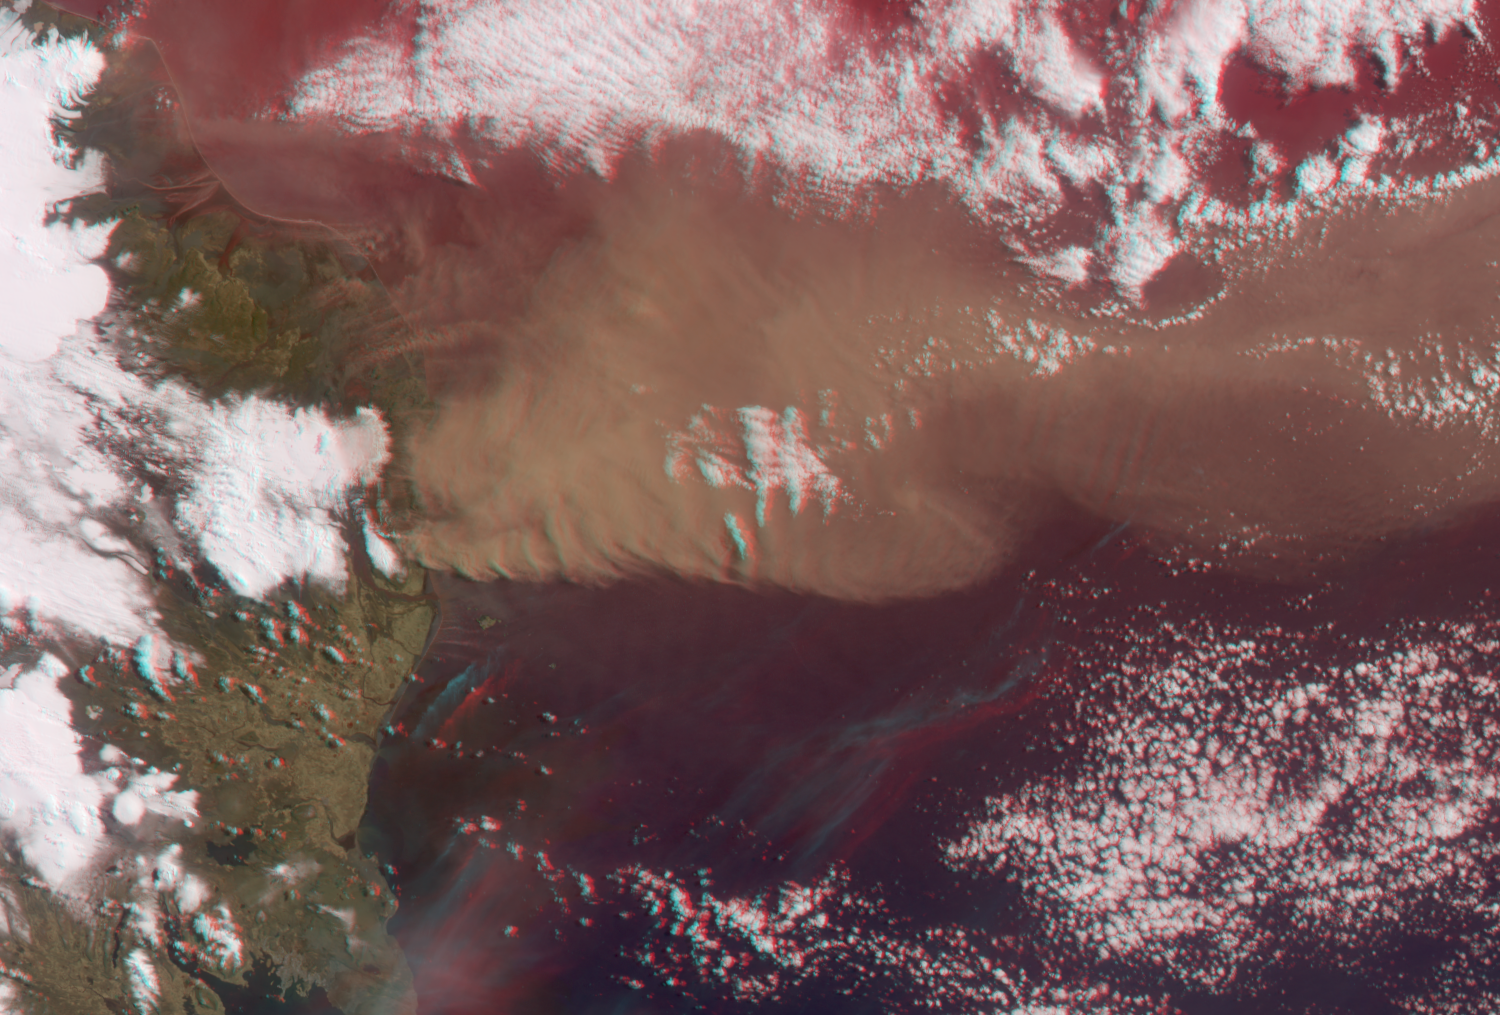

Heights of the Eyjafjallajökull Eruption Plume – April 19, 2010 (Anaglyph)

NASA’s Terra satellite flew directly over Iceland on April 19, 2010, allowing the Multi-angle Imaging SpectroRadiometer (MISR) instrument to capture this stereo anaglyph generated from the nadir and 46-degree forward-viewing cameras of the Eyjafjallajökull volcano and its erupting ash plume. In addition to the main plume, there are some smaller streamers visible. They are at lower altitude than the main plume. While the large plume appears elevated above the land surface, the anaglyph gives the erroneous impression that heights of the minor plumes are below the surface. This is an artifact of the presence of wind, which causes motion of the plume features between camera views. A quantitative computer analysis is necessary to separate out wind and height (see PIA13052).

MISR was built and is managed by NASA’s Jet Propulsion Laboratory, Pasadena, Calif., for NASA’s Science Mission Directorate, Washington, D.C. The Terra satellite is managed by NASA’s Goddard Space Flight Center, Greenbelt, Md. The MISR data were obtained from the NASA Langley Research Center Atmospheric Science Data Center. JPL is a division of the California Institute of Technology.

Credit: NASA/GSFC/LaRC/JPL, MISR Team